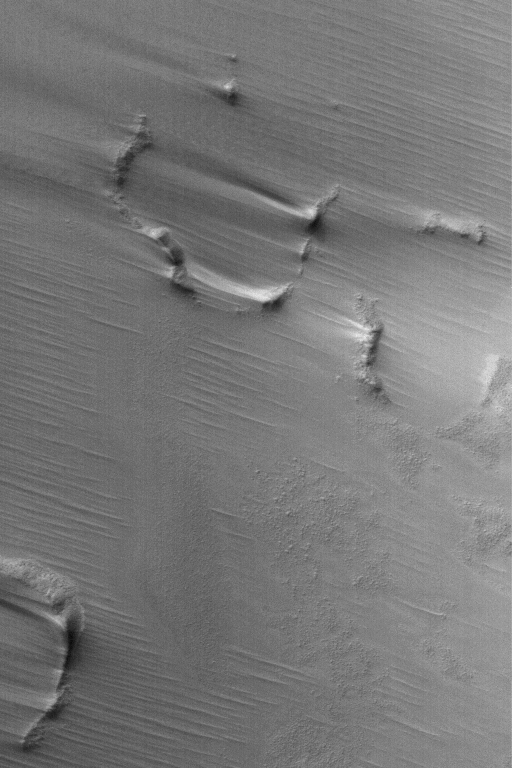

South Polar Wind Drifts

11 April 2004
This Mars Global Surveyor (MGS) Mars Orbiter Camera (MOC) image shows evidence of wind deposition of fine sediment in the form of drifts in the lee of obstacles in the martian south polar region. The picture is located near 83.4°S, 8.1°W. The image covers an area about 3 km (1.9 mi) across. Sunlight illuminates the scene from the upper left.

Credit: NASA/JPL/Malin Space Science Systems